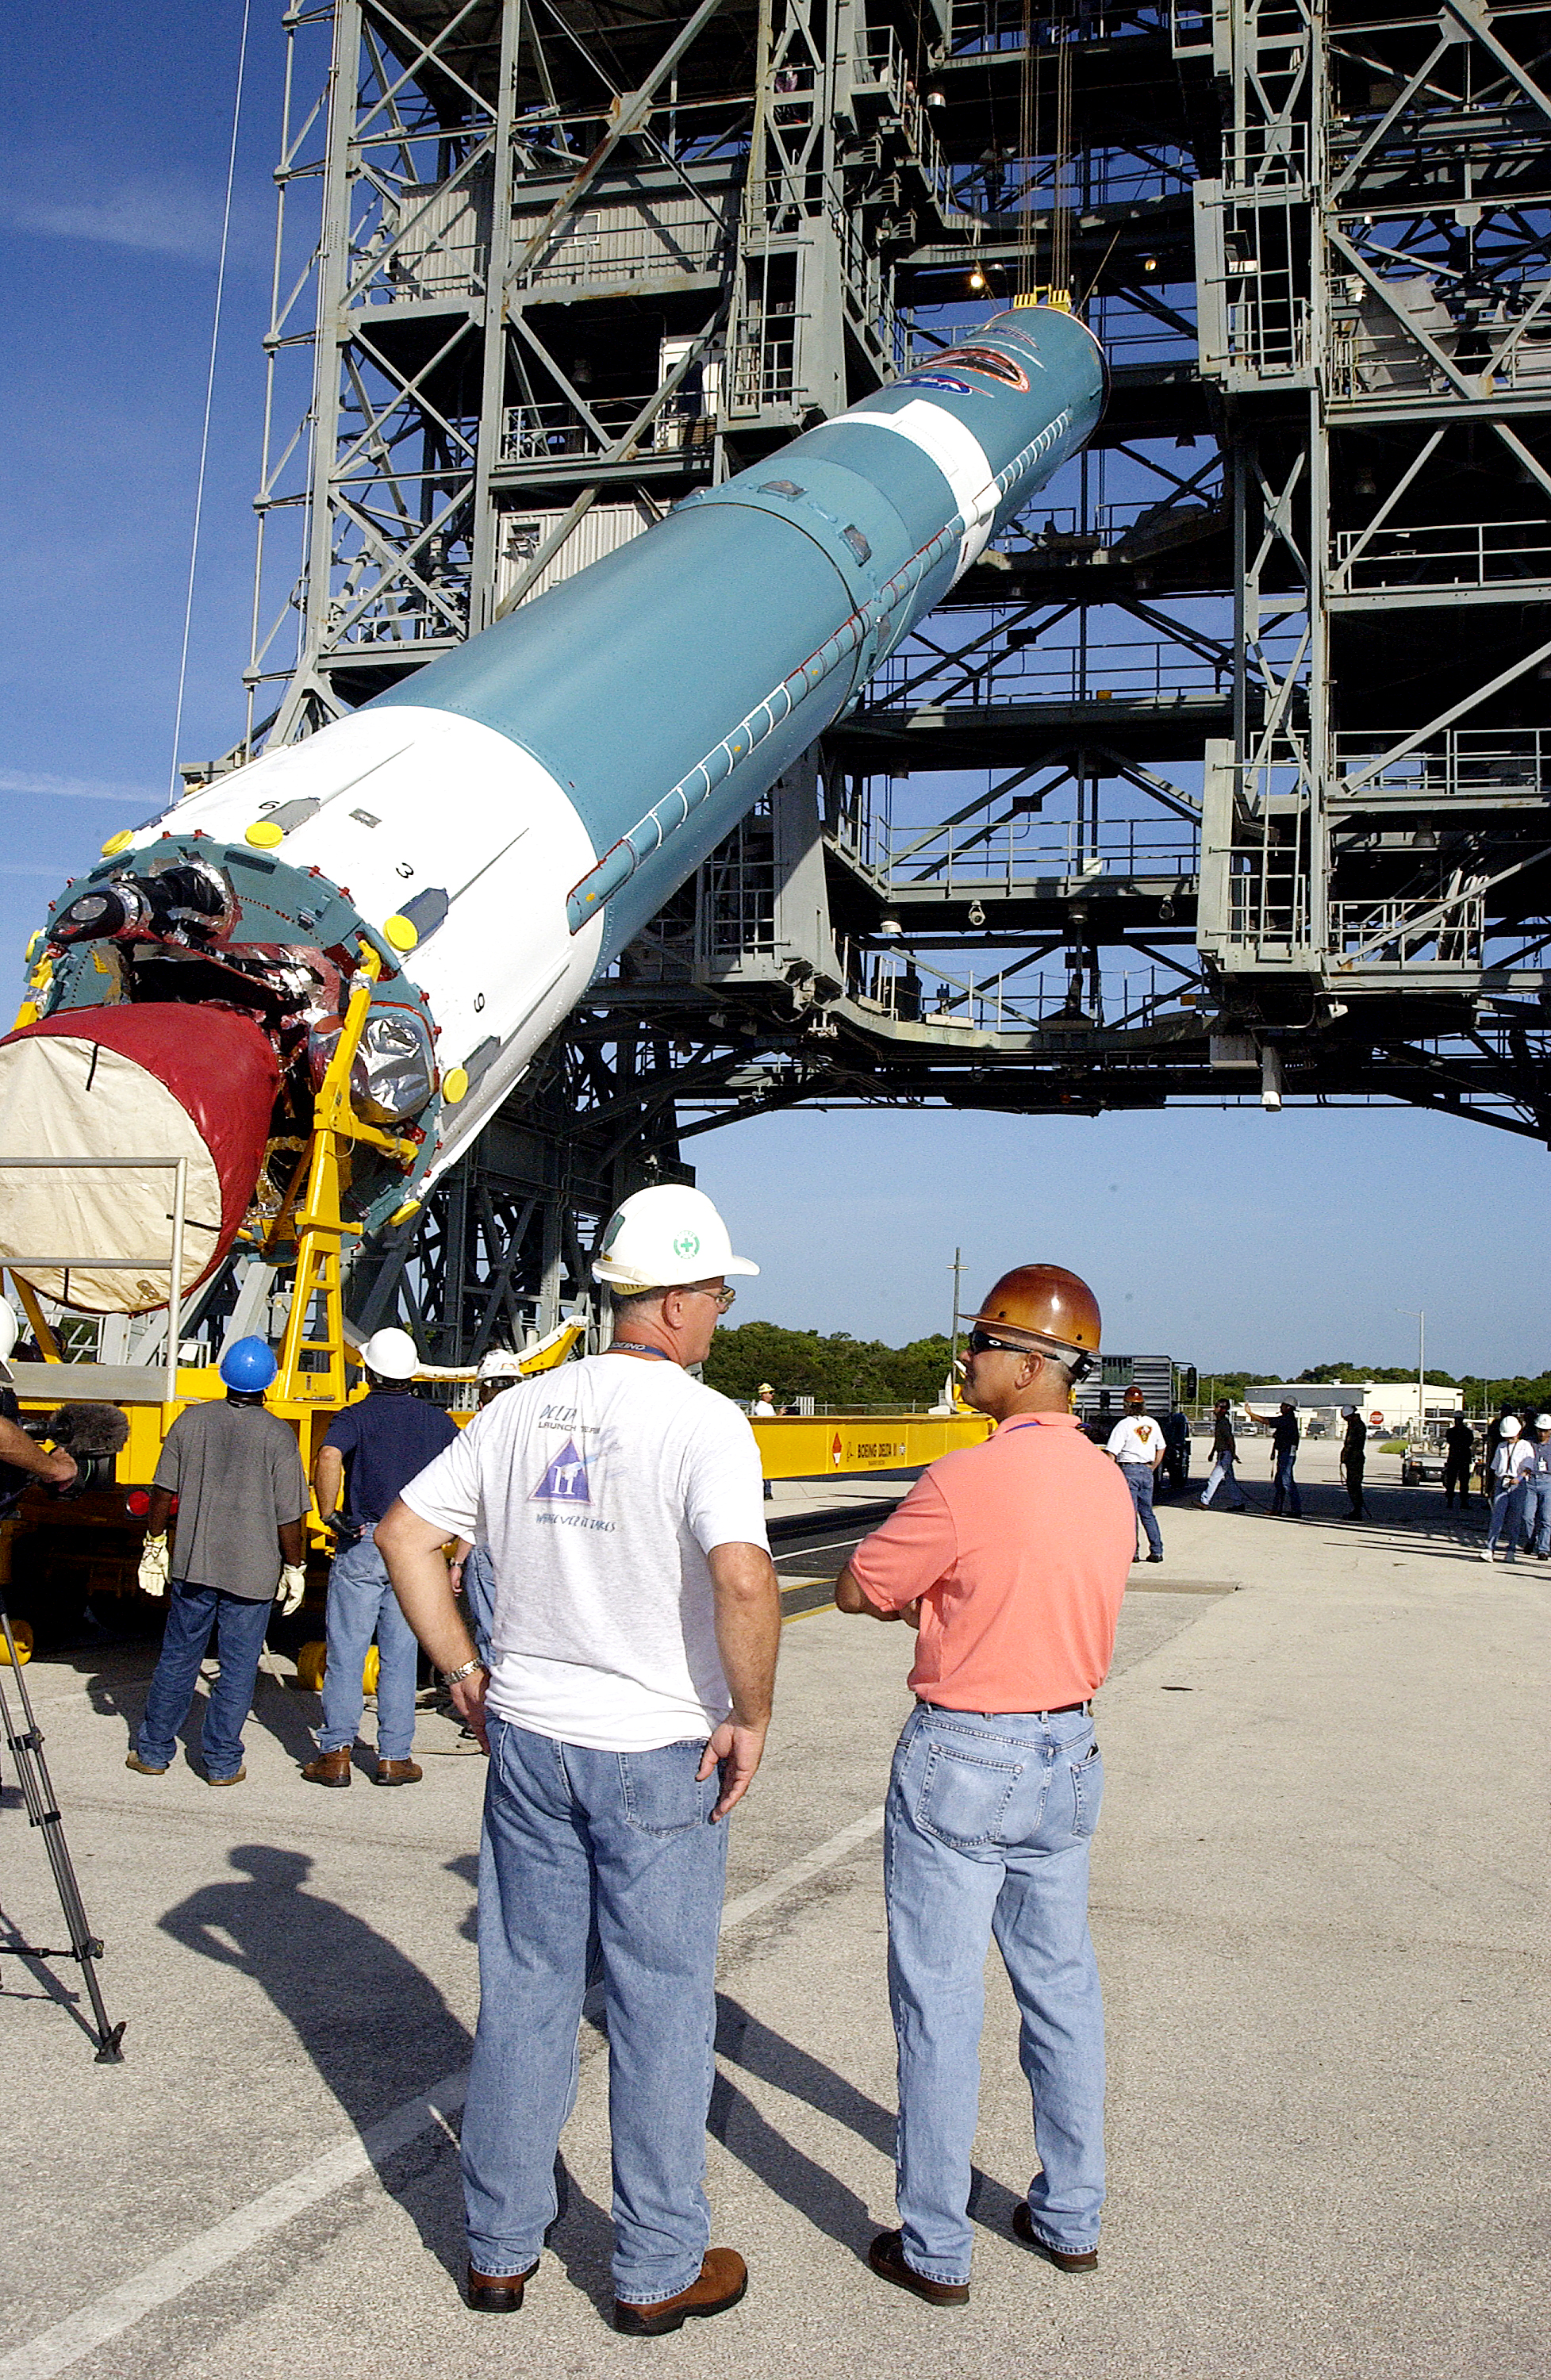

Spitzer's Rocket

On July 18, 2003, the first stage of Spitzer's Delta II rocket is raised off the transporter before lifting it up and moved into the mobile service tower.

Credit: NASA/KSC